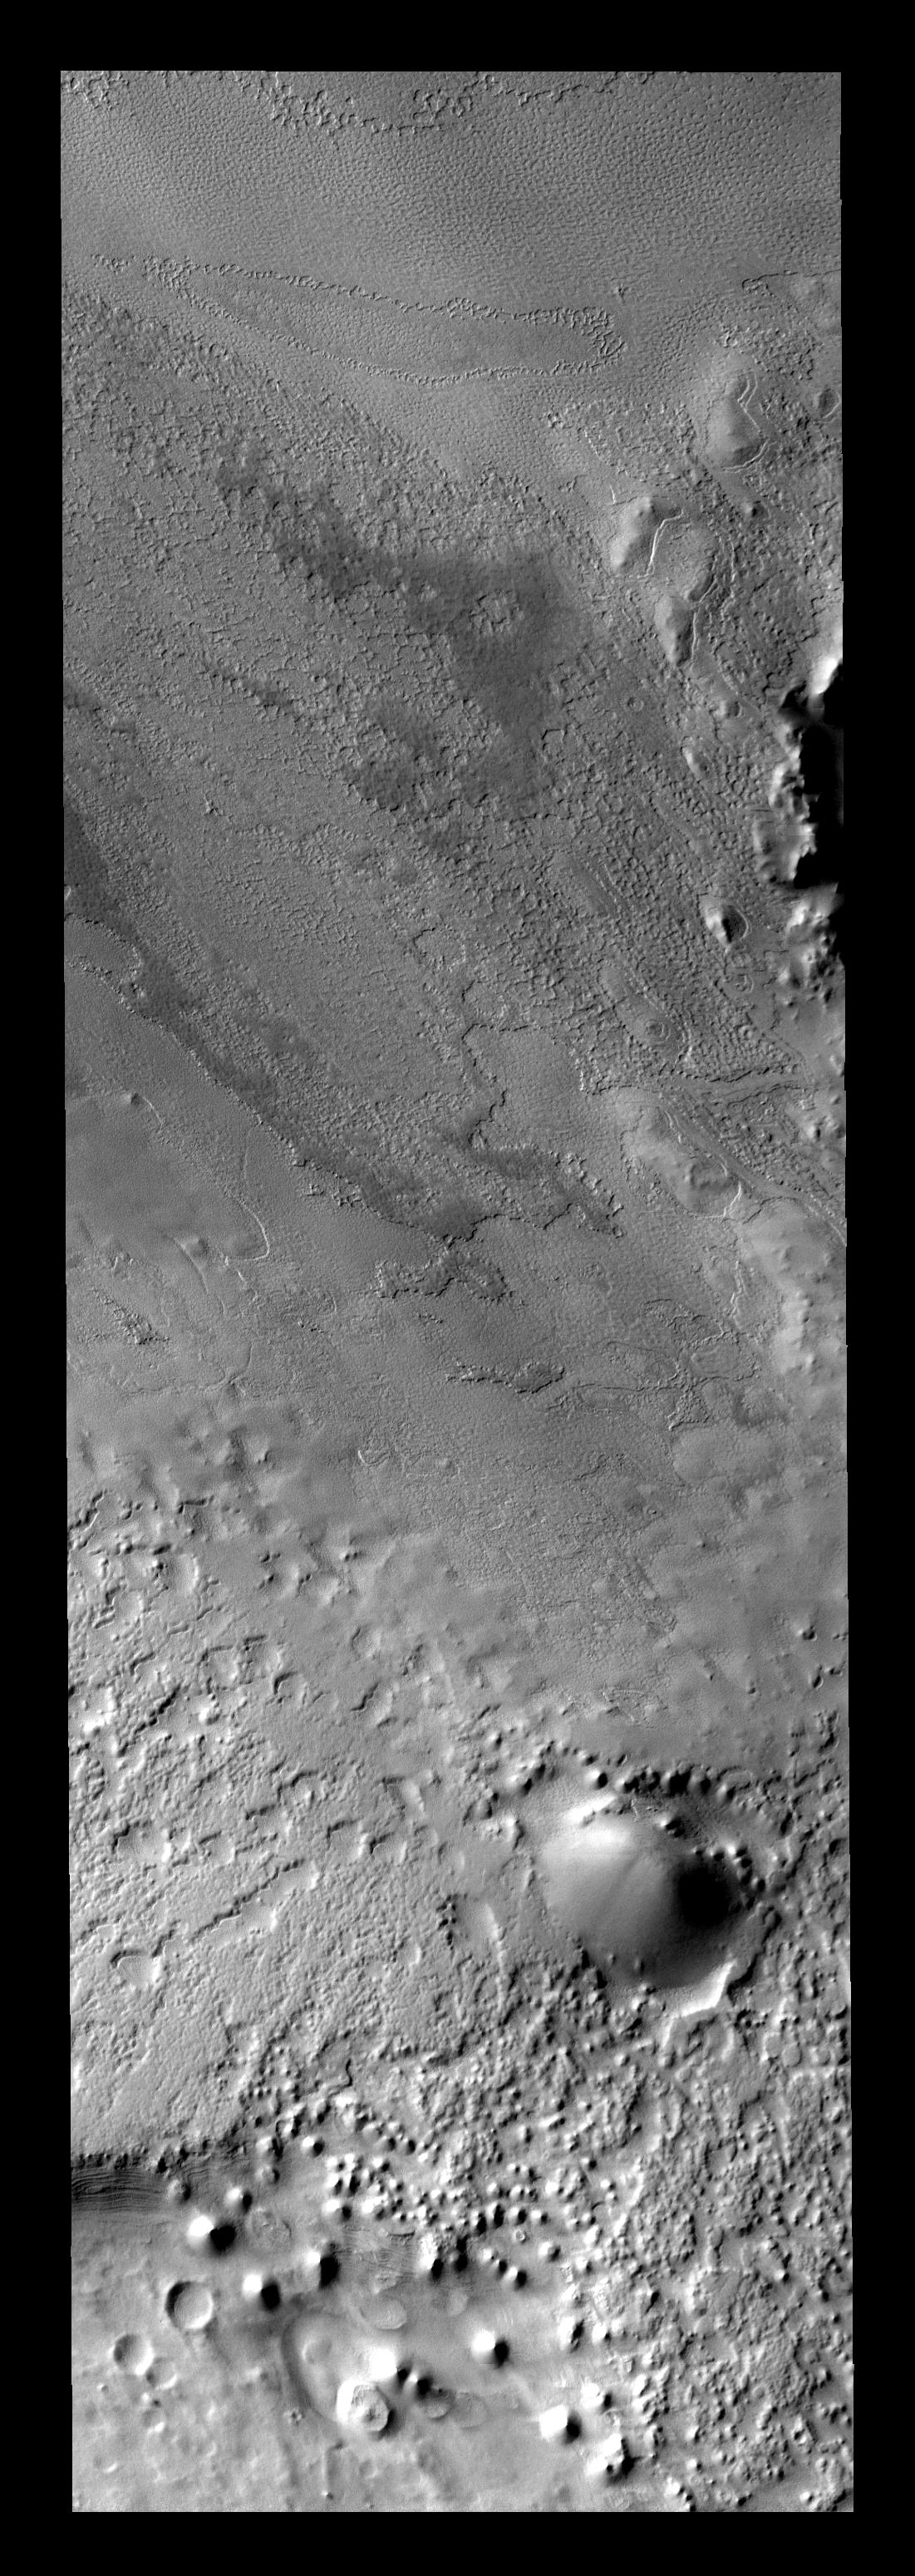

Polar Textures

Once the summer sun has removed all the frost, the surface texture of the polar cap ice is visible. Many different textures exist in the ice.

Image information: VIS instrument. Latitude -80.4N, Longitude 77.1E. 17 meter/pixel resolution.

Please see the THEMIS Data Citation Note for details on crediting THEMIS images.

Note: this THEMIS visual image has not been radiometrically nor geometrically calibrated for this preliminary release. An empirical correction has been performed to remove instrumental effects. A linear shift has been applied in the cross-track and down-track direction to approximate spacecraft and planetary motion. Fully calibrated and geometrically projected images will be released through the Planetary Data System in accordance with Project policies at a later time.

NASA’s Jet Propulsion Laboratory manages the 2001 Mars Odyssey mission for NASA’s Office of Space Science, Washington, D.C. The Thermal Emission Imaging System (THEMIS) was developed by Arizona State University, Tempe, in collaboration with Raytheon Santa Barbara Remote Sensing. The THEMIS investigation is led by Dr. Philip Christensen at Arizona State University. Lockheed Martin Astronautics, Denver, is the prime contractor for the Odyssey project, and developed and built the orbiter. Mission operations are conducted jointly from Lockheed Martin and from JPL, a division of the California Institute of Technology in Pasadena.

Credit: NASA/JPL/ASU